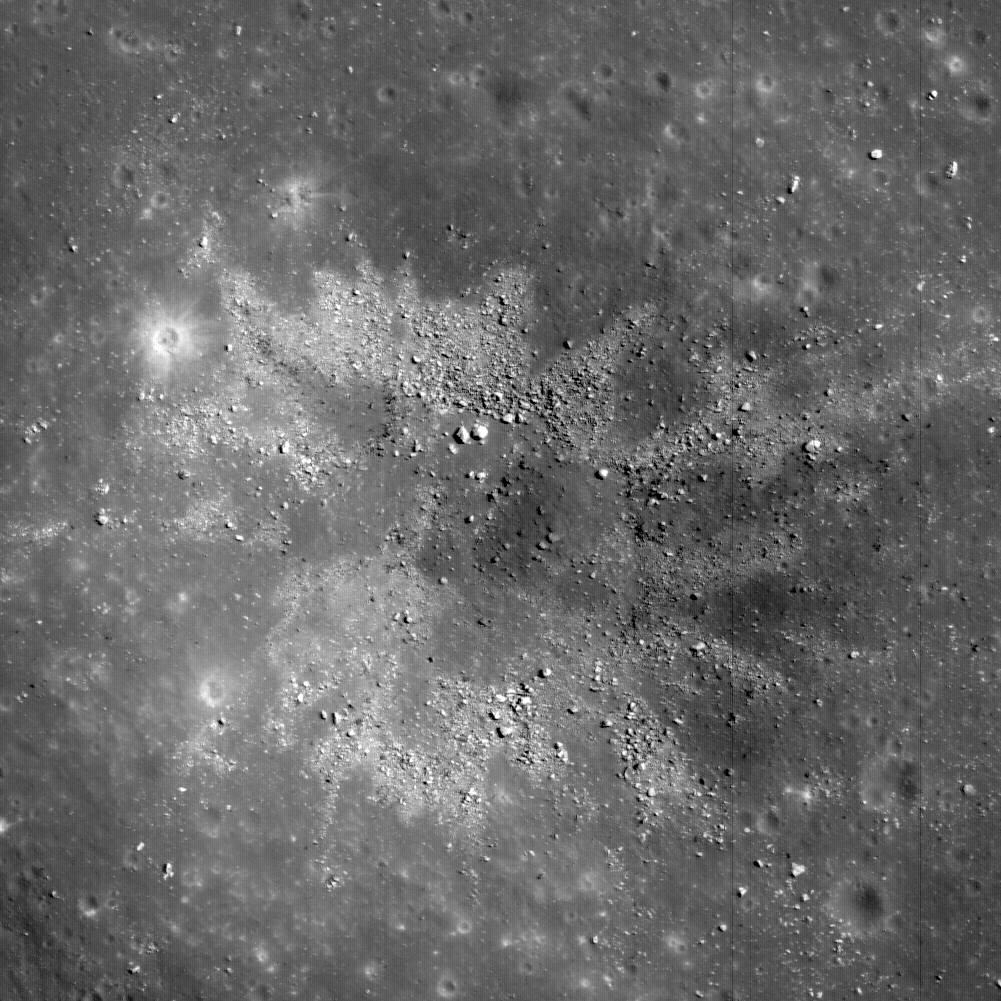

Two-toned Impact Crater in Balmer Basin: A Reflection of the Target?

Materials excavated during formation of this ~450 m diameter impact crater have an unusual two-toned character, likely a reflection of heterogeneity in the target materials. This crater occurs in Balmer Basin, an area thought to harbor a type of ‘cryptomare’ — an old volcanic surface covered by later light-toned impact deposits. The dark materials may be basaltic rock excavated from deeper parts of the crater. The crater is located at 18.341°S latitude and 69.950°E longitude. The scene is 540 m across, a subset of NAC M111138159LE.

NASA’s Goddard Space Flight Center built and manages the mission for the Exploration Systems Mission Directorate at NASA Headquarters in Washington. The Lunar Reconnaissance Orbiter Camera was designed to acquire data for landing site certification and to conduct polar illumination studies and global mapping. Operated by Arizona State University, LROC consists of a pair of narrow-angle cameras (NAC) and a single wide-angle camera (WAC). The mission is expected to return over 70 terabytes of image data.

Credit: NASA/GSFC/Arizona State University